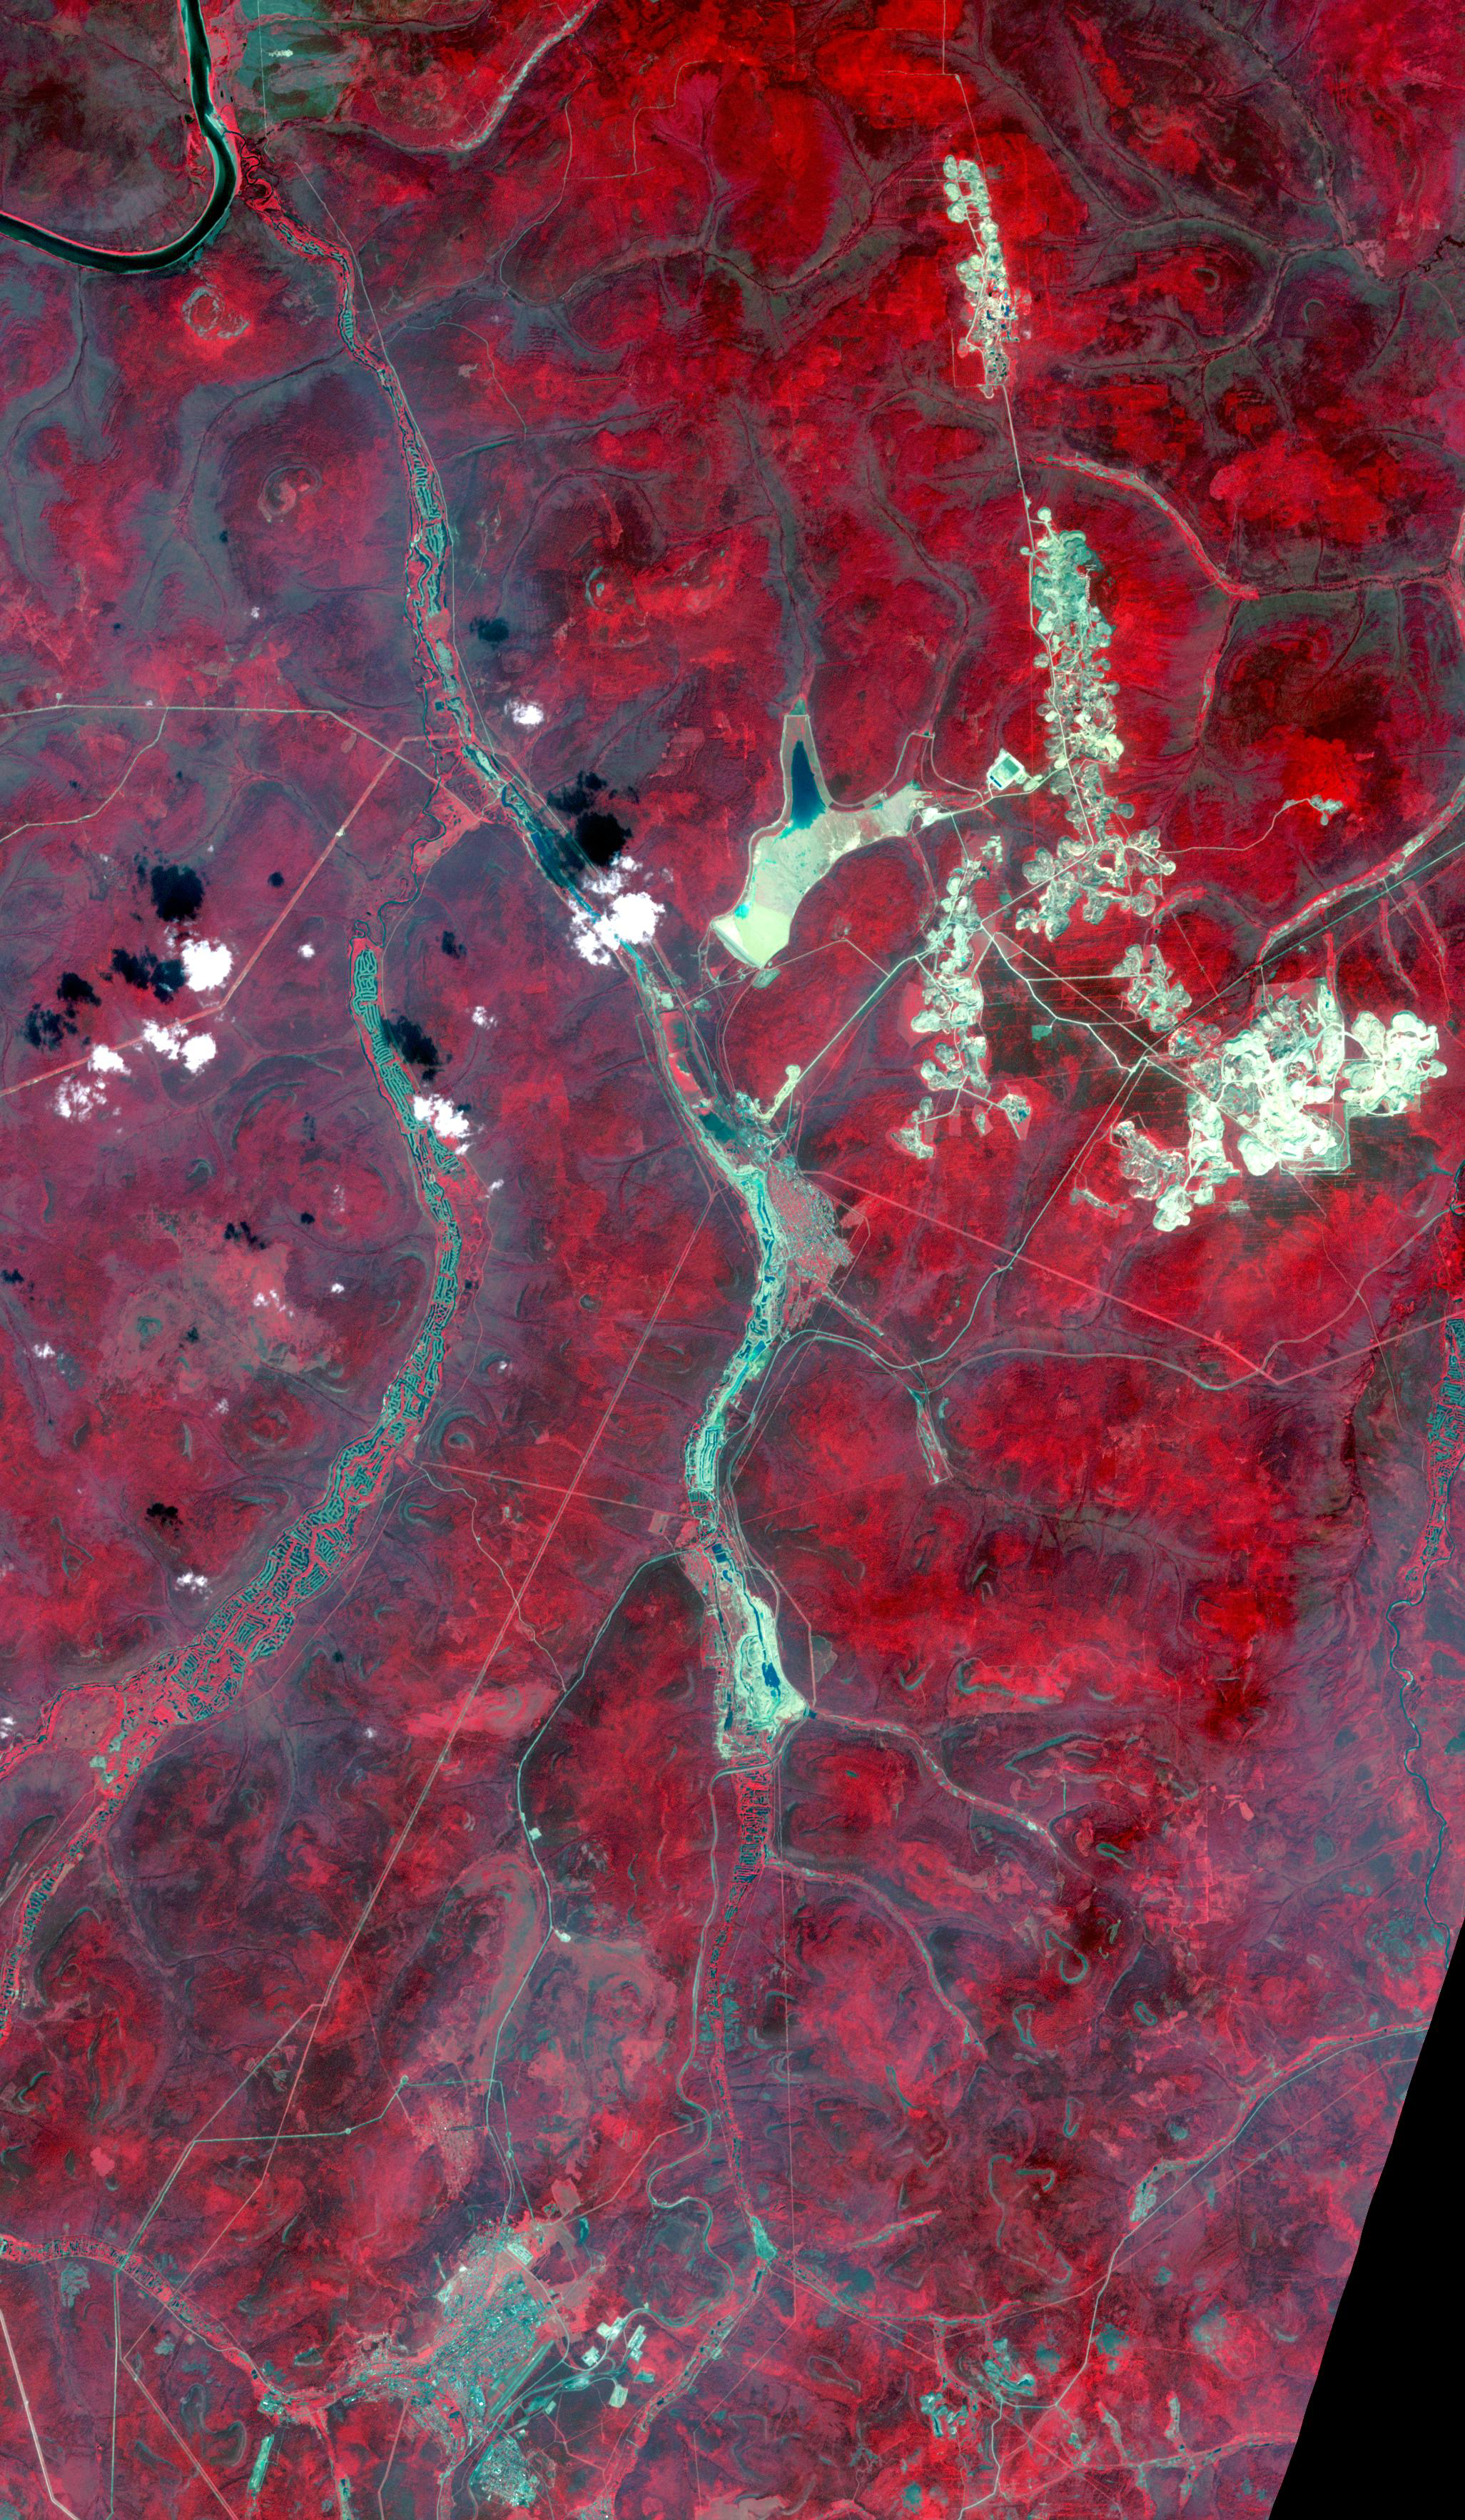

Aldan, Siberia, Russia

Aldan is the administrative center of the Aldansky District in Siberia, Russia. It was founded in 1923 after discovery of rich gold and uranium deposits. The city can be seen at the bottom of the image. To the north, squiggly tracks in the rivers are the spoilage piles from dredging operations. In the upper right are numerous tailings piles from conventional strip and underground mining operations. The image was acquired July 31, 2019, covers an area of 30.8 by 53 km, and is located near 58.6 degrees north, 125.4 degrees east.

With its 14 spectral bands from the visible to the thermal infrared wavelength region and its high spatial resolution of about 50 to 300 feet (15 to 90 meters), ASTER images Earth to map and monitor the changing surface of our planet. ASTER is one of five Earth-observing instruments launched Dec. 18, 1999, on Terra. The instrument was built by Japan’s Ministry of Economy, Trade and Industry. A joint U.S./Japan science team is responsible for validation and calibration of the instrument and data products.

The broad spectral coverage and high spectral resolution of ASTER provides scientists in numerous disciplines with critical information for surface mapping and monitoring of dynamic conditions and temporal change. Example applications are monitoring glacial advances and retreats; monitoring potentially active volcanoes; identifying crop stress; determining cloud morphology and physical properties; wetlands evaluation; thermal pollution monitoring; coral reef degradation; surface temperature mapping of soils and geology; and measuring surface heat balance.

The U.S. science team is located at NASA’s Jet Propulsion Laboratory in Pasadena, Calif. The Terra mission is part of NASA’s Science Mission Directorate, Washington.

Credit: NASA/METI/AIST/Japan Space Systems, and U.S./Japan ASTER Science Team